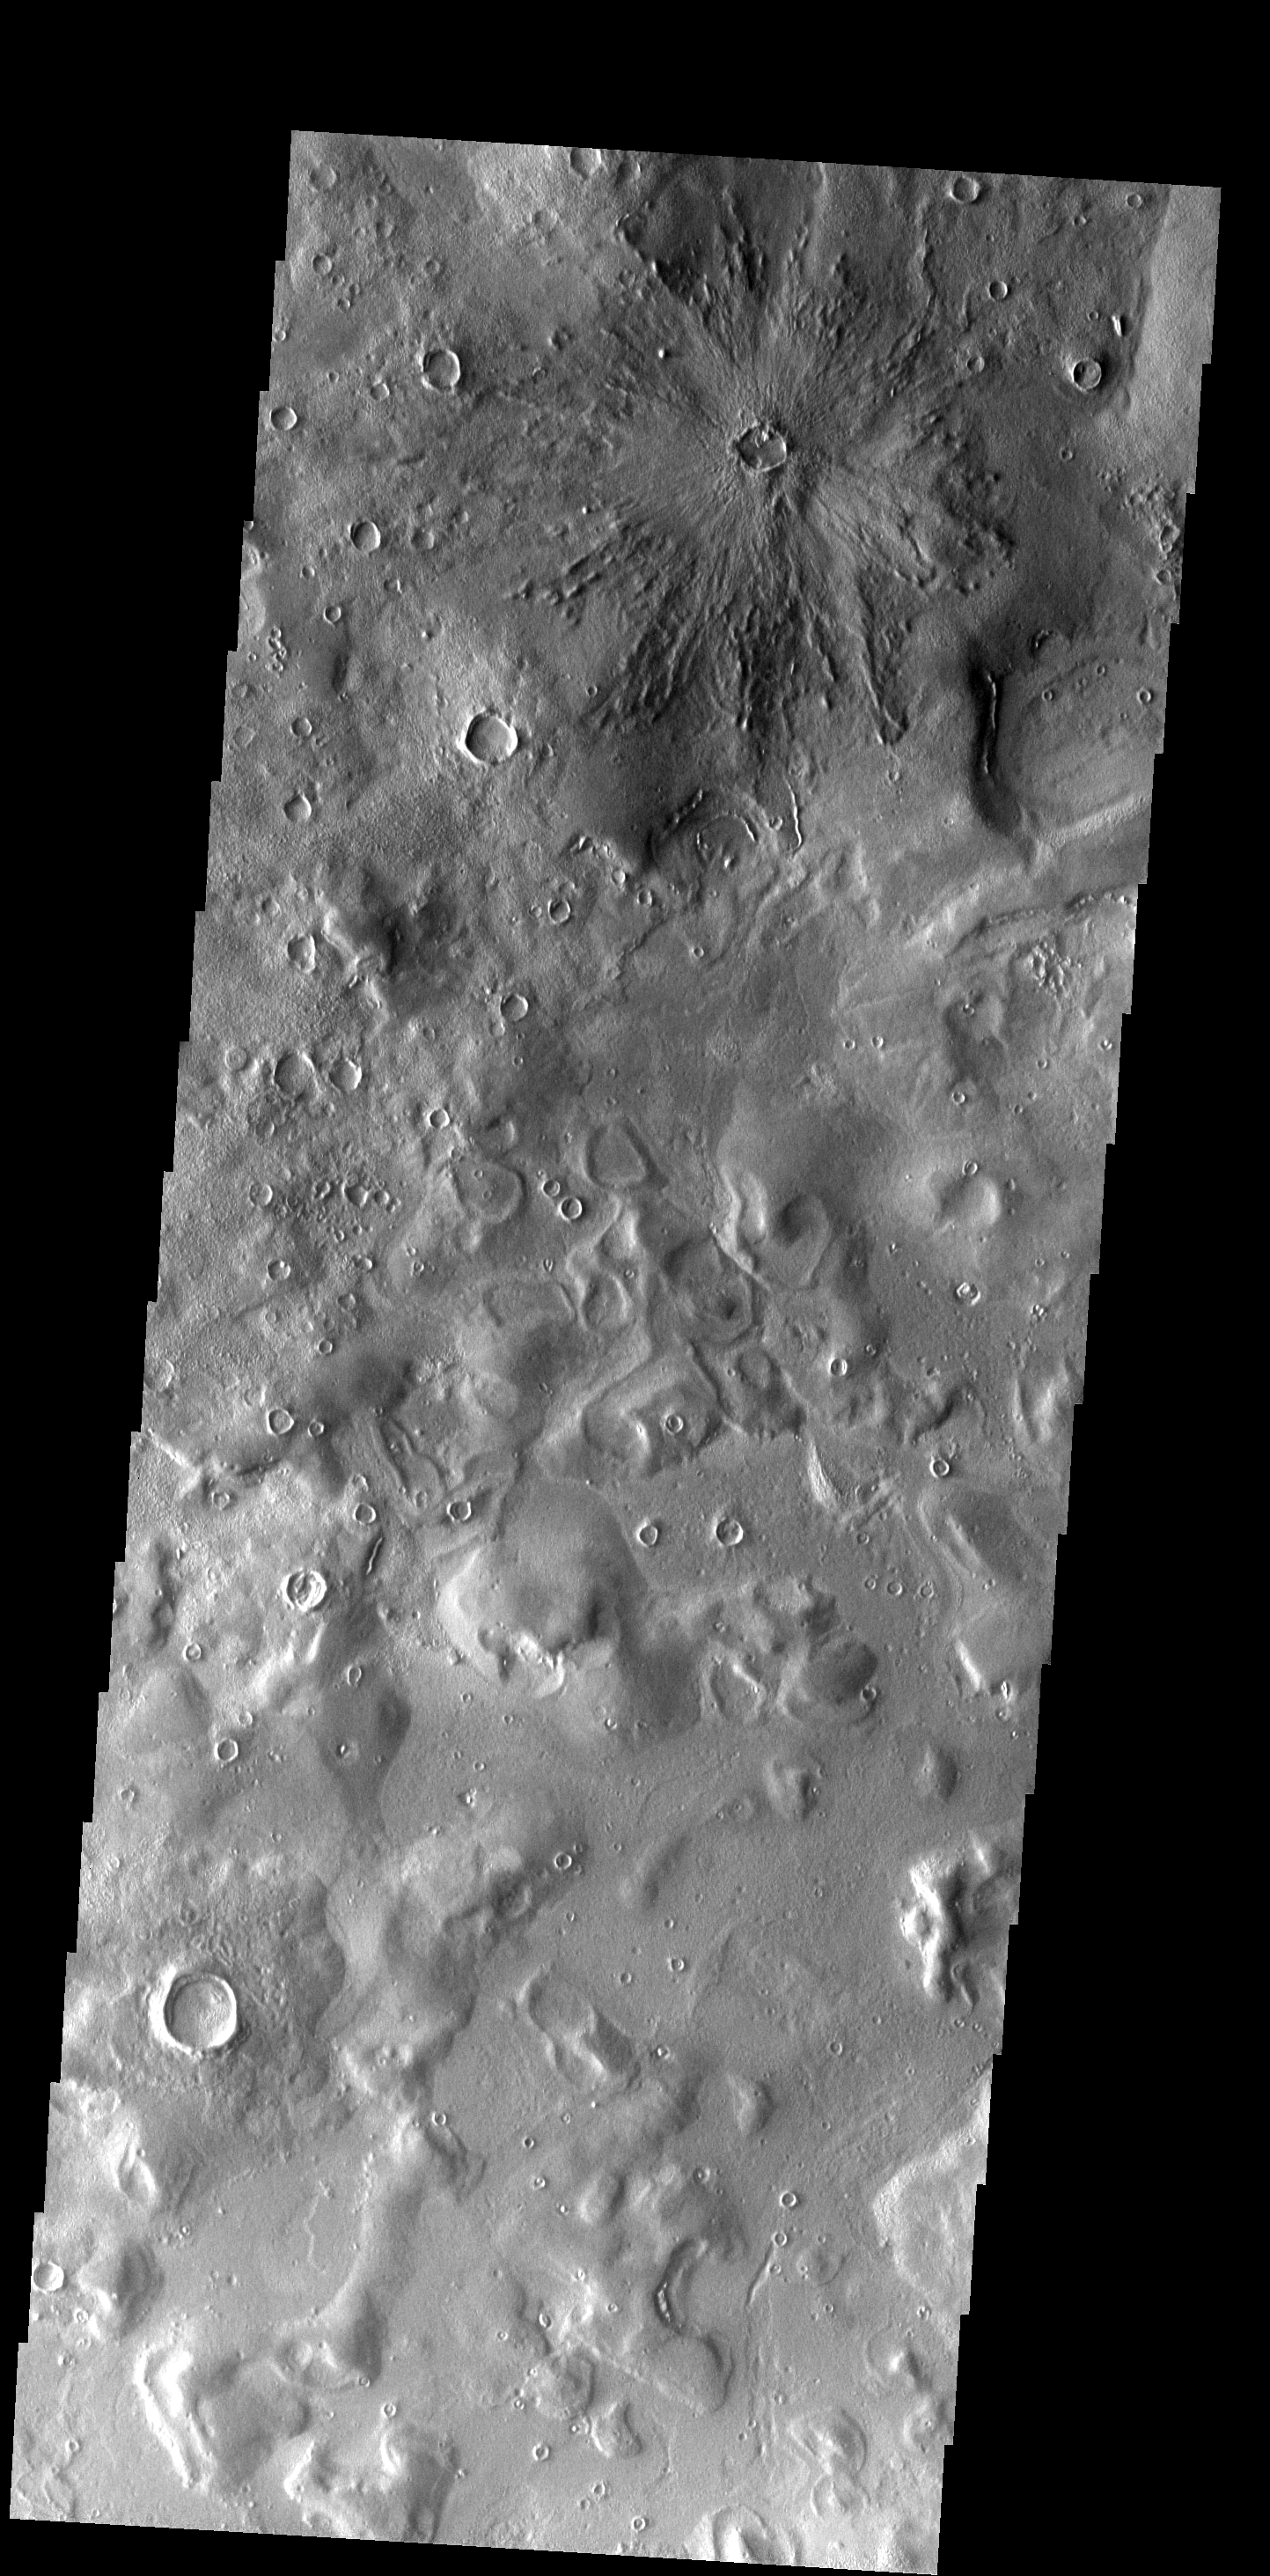

Young Crater

This unnamed crater is noticeably younger than the other craters in this image. Note the easily identifiable ejecta blanket. This crater is located in the Phlegra Montes.

Image information: VIS instrument. Latitude 39.3N, Longitude 160.6E. 19 meter/pixel resolution.

Please see the THEMIS Data Citation Note for details on crediting THEMIS images.

Note: this THEMIS visual image has not been radiometrically nor geometrically calibrated for this preliminary release. An empirical correction has been performed to remove instrumental effects. A linear shift has been applied in the cross-track and down-track direction to approximate spacecraft and planetary motion. Fully calibrated and geometrically projected images will be released through the Planetary Data System in accordance with Project policies at a later time.

NASA’s Jet Propulsion Laboratory manages the 2001 Mars Odyssey mission for NASA’s Office of Space Science, Washington, D.C. The Thermal Emission Imaging System (THEMIS) was developed by Arizona State University, Tempe, in collaboration with Raytheon Santa Barbara Remote Sensing. The THEMIS investigation is led by Dr. Philip Christensen at Arizona State University. Lockheed Martin Astronautics, Denver, is the prime contractor for the Odyssey project, and developed and built the orbiter. Mission operations are conducted jointly from Lockheed Martin and from JPL, a division of the California Institute of Technology in Pasadena.

Credit: NASA/JPL/ASU